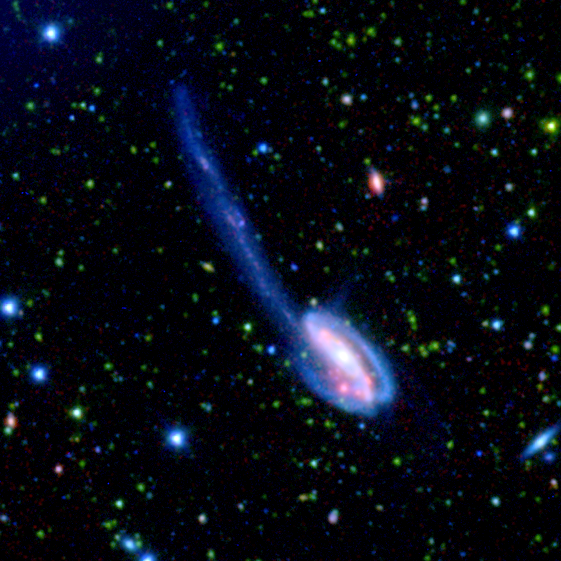

A SWIRE Picture is Worth Billions of Years

Figure 2Figure 3Figure 4
These spectacular images, taken by the Spitzer Wide-area Infrared Extragalactic (SWIRE) Legacy project, encapsulate one of the primary objectives of the Spitzer mission: to connect the evolution of galaxies from the distant, or early, universe to the nearby, or present day, universe.

The Tadpole galaxy (main image) is the result of a recent galactic interaction in the local universe. Although these galactic mergers are rare in the universe’s recent history, astronomers believe that they were much more common in the early universe. Thus, SWIRE team members will use this detailed image of the Tadpole galaxy to help understand the nature of the “faint red-orange specks” of the early universe.

The larger picture (figure 2) depicts one-sixteenth of the SWIRE survey field called ELAIS-N1. In this image, the bright blue sources are hot stars in our own Milky Way, which range anywhere from 3 to 60 times the mass of our Sun. The fainter green spots are cooler stars and galaxies beyond the Milky Way whose light is dominated by older stellar populations. The red dots are dusty galaxies that are undergoing intense star formation. The faintest specks of red-orange are galaxies billions of light-years away in the distant universe.

Figure 3 features an unusual ring-like galaxy called CGCG 275-022. The red spiral arms indicate that this galaxy is very dusty and perhaps undergoing intense star formation. The star-forming activity could have been initiated by a near head-on collision with another galaxy.

The most distant galaxies that SWIRE is able to detect are revealed in a zoom of deep space (figure 4). The colors in this feature represent the same objects as those in the larger field image of ELAIS-N1.

The observed SWIRE fields were chosen on the basis of being “empty” or as free as possible from the obscuring dust, gas, and stars of our own Milky Way. Because Earth is located within the Milky Way galaxy, there is always a screen of Milky Way objects blocking our view of the rest of the universe. In some places, our view of the larger universe is less obscured than others and for the most part is considered “empty.” These are prime observing spots for astronomers interested in studying objects beyond the Milky Way. ELAIS-N1 is only one of six SWIRE survey fields. The full survey covers 49 square degrees of the sky, equivalent to the area covered by about 250 full moons.

The SWIRE images are 3-channel false-color composites, where blue represents visible green light (light that would appear to be blue/green to the human eye), green captures infrared light of 3.6 microns, and red represents infrared emissions of 8 microns. The infrared data are from Spitzer’s infrared array camera and the visible-light data are from the Isaac Newton Telescope, Spain.

Credit: NASA/JPL-Caltech